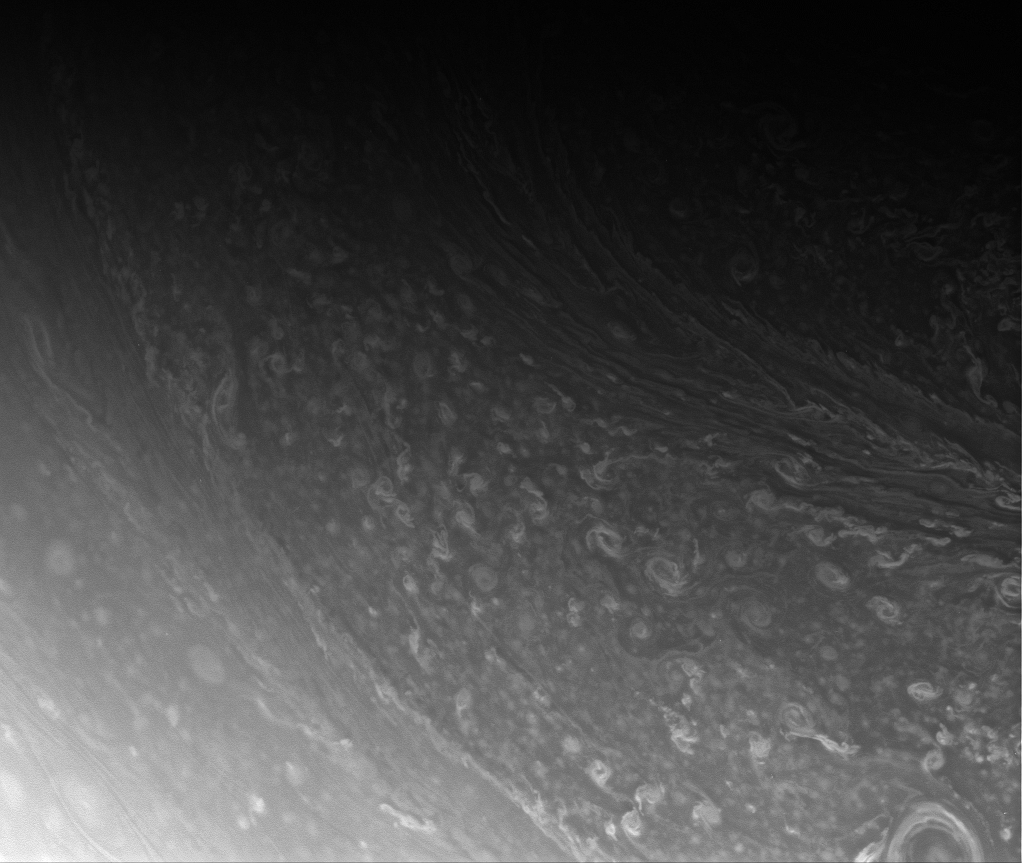

So Many Swirls

From high above the ringplane, the Cassini spacecraft captures a multitude of storms in the blustery cloud bands of Saturn’s high north.

This view looks toward the planet from about 72 degrees north of the equator.

The image was taken with the Cassini spacecraft wide-angle camera on Aug. 26, 2008 using a spectral filter sensitive to wavelengths of infrared light centered at 752 nanometers. The view was acquired at a distance of approximately 397,000 kilometers (246,000 miles) from Saturn. Image scale is 20 kilometers (13 miles) per pixel.

The Cassini-Huygens mission is a cooperative project of NASA, the European Space Agency and the Italian Space Agency. The Jet Propulsion Laboratory, a division of the California Institute of Technology in Pasadena, manages the mission for NASA’s Science Mission Directorate, Washington, D.C. The Cassini orbiter and its two onboard cameras were designed, developed and assembled at JPL. The imaging operations center is based at the Space Science Institute in Boulder, Colo.

Credit: NASA/JPL/Space Science Institute